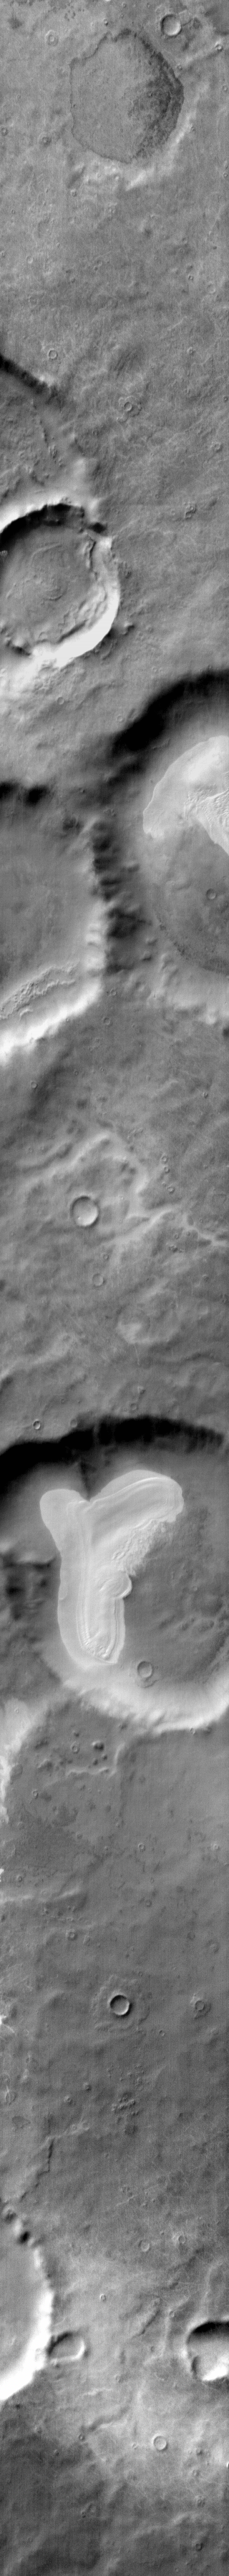

Sand Sheet in IR

This daytime IR image of Promethei Terra shows bright dune sheets on the floor of two unnamed craters.

Image information: IR instrument. Latitude -64.6N, Longitude 120.5E. 111 meter/pixel resolution.

Please see the THEMIS Data Citation Note for details on crediting THEMIS images.

Note: this THEMIS visual image has not been radiometrically nor geometrically calibrated for this preliminary release. An empirical correction has been performed to remove instrumental effects. A linear shift has been applied in the cross-track and down-track direction to approximate spacecraft and planetary motion. Fully calibrated and geometrically projected images will be released through the Planetary Data System in accordance with Project policies at a later time.

NASA’s Jet Propulsion Laboratory manages the 2001 Mars Odyssey mission for NASA’s Office of Space Science, Washington, D.C. The Thermal Emission Imaging System (THEMIS) was developed by Arizona State University, Tempe, in collaboration with Raytheon Santa Barbara Remote Sensing. The THEMIS investigation is led by Dr. Philip Christensen at Arizona State University. Lockheed Martin Astronautics, Denver, is the prime contractor for the Odyssey project, and developed and built the orbiter. Mission operations are conducted jointly from Lockheed Martin and from JPL, a division of the California Institute of Technology in Pasadena.

Credit: NASA/JPL/ASU